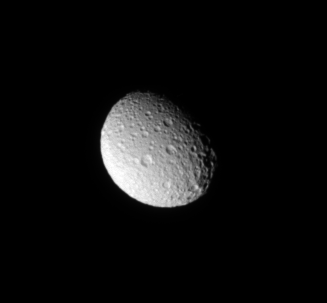

Trailing Hemisphere Craters

The Cassini spacecraft looks down on the north pole of Mimas and sees the moon’s cratered trailing hemisphere.

The moon’s north pole lies on the terminator about a quarter of the way inward from the top of the moon on the right side of this image. The view is centered on terrain at 42 degrees north latitude, 236 degrees west longitude. Lit terrain seen here is on the trailing hemisphere of Mimas (396 kilometers, or 246 miles across).

The image was taken in visible light with the Cassini spacecraft narrow angle camera on July 27, 2009. The view was obtained at a distance of approximately 541,000 kilometers (336,000 miles) from Mimas and at a Sun Mimas-spacecraft, or phase, angle of 49 degrees. Image scale is 3 kilometers (2 miles) per pixel.

The Cassini-Huygens mission is a cooperative project of NASA, the European Space Agency and the Italian Space Agency. The Jet Propulsion Laboratory, a division of the California Institute of Technology in Pasadena, manages the mission for NASA’s Science Mission Directorate, Washington, D.C. The Cassini orbiter and its two onboard cameras were designed, developed and assembled at JPL. The imaging operations center is based at the Space Science Institute in Boulder, Colo.

Credit: NASA/JPL/Space Science Institute